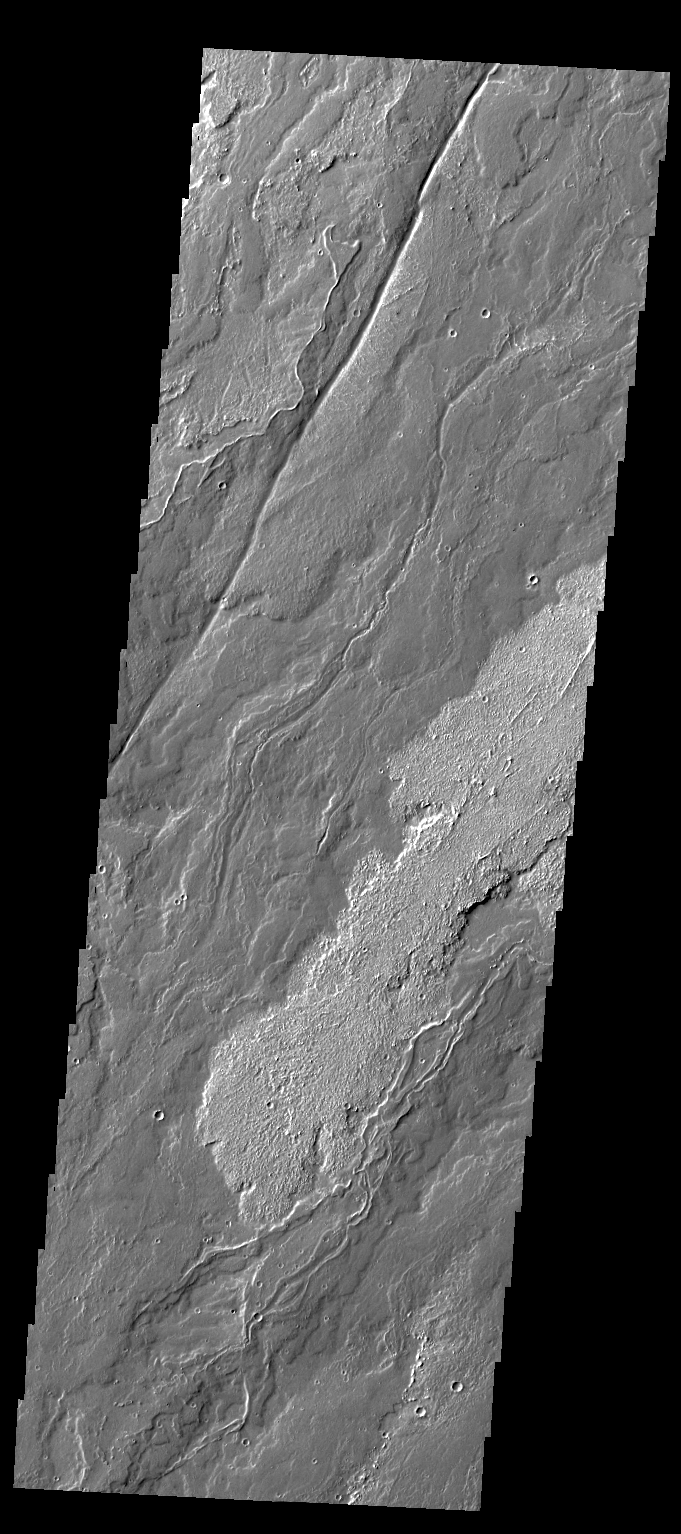

Daedalia Planum

Today’s VIS image of Daedalia Planum shows the termination or end of a single flow. In this case it is the end of the brighter/rougher flow on the right side of the image.

Credit: NASA/JPL/ASU